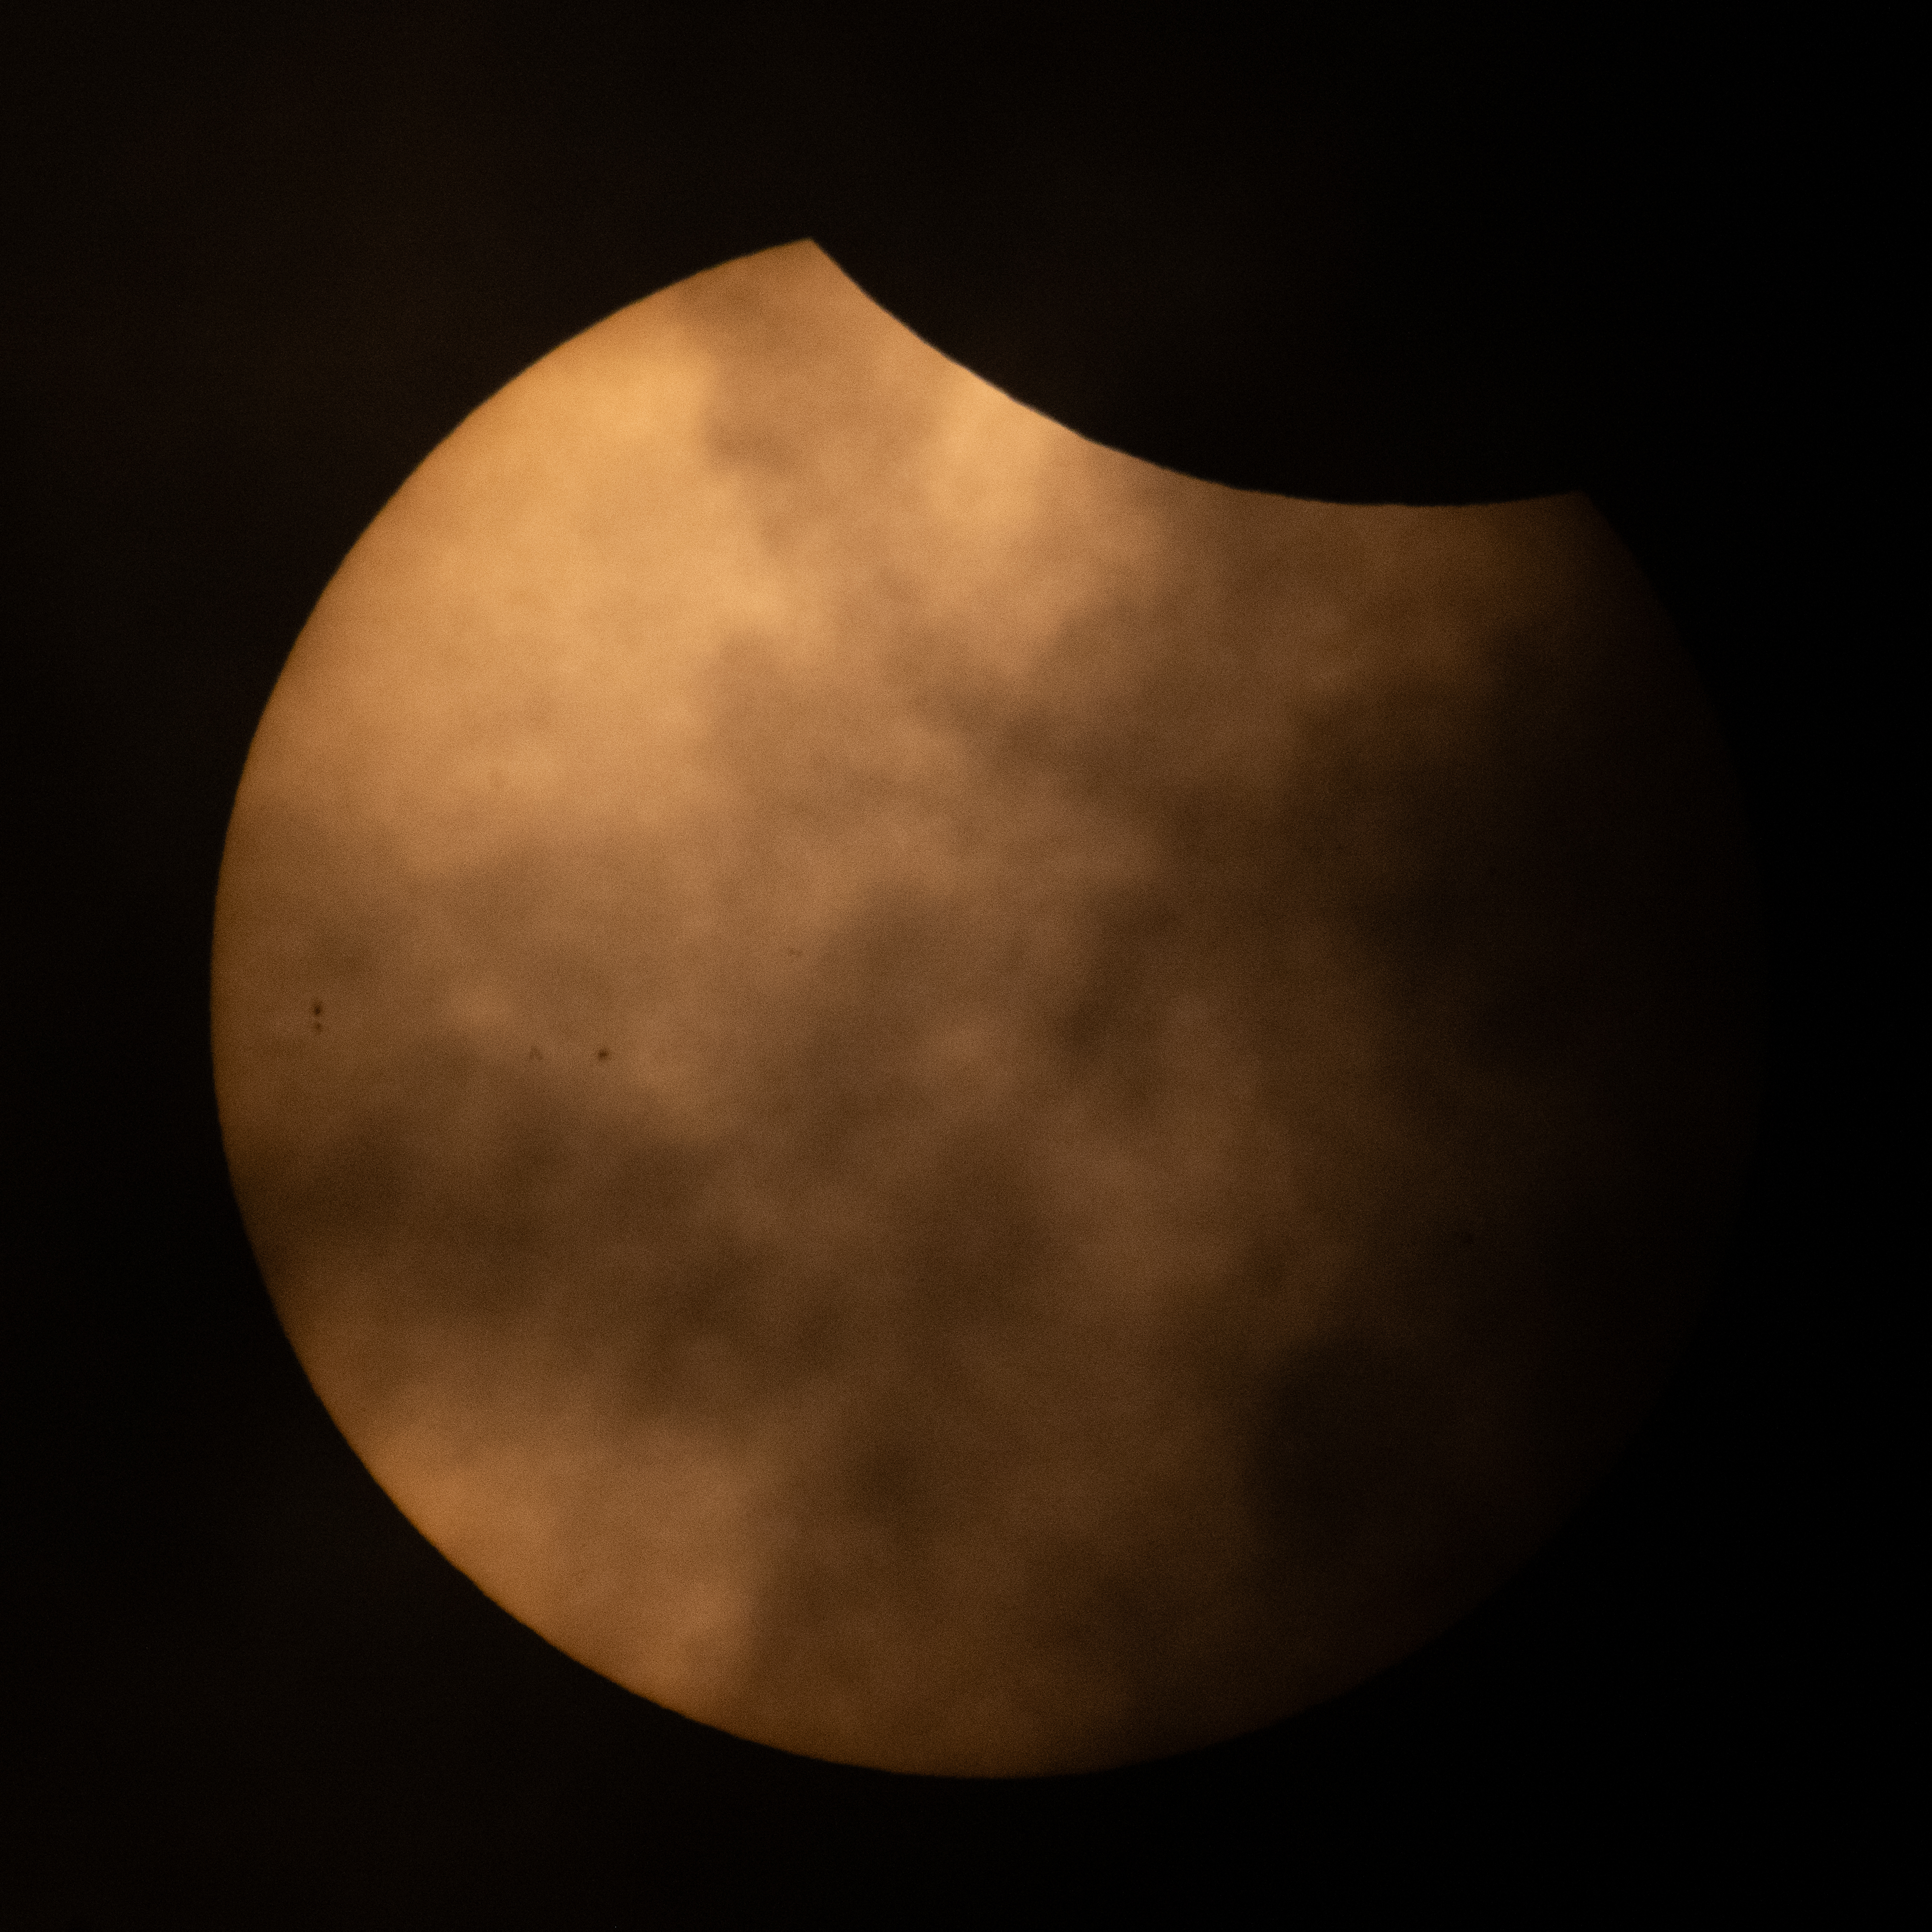

2026 Partial Solar Eclipse

The Moon is seen passing in front of the Sun during a partial solar eclipse from Hodgdon, Maine, Wednesday, Aug. 12, 2026. A total solar eclipse swept across parts of Greenland, Iceland, northern Russia, the Atlantic Ocean, Spain, and a small corner of Portugal. A Partial eclipse was visible in parts of the U.S., most of Canada, much of Europe, and northwest Africa.

Credit: NASA/Joel Kowsky